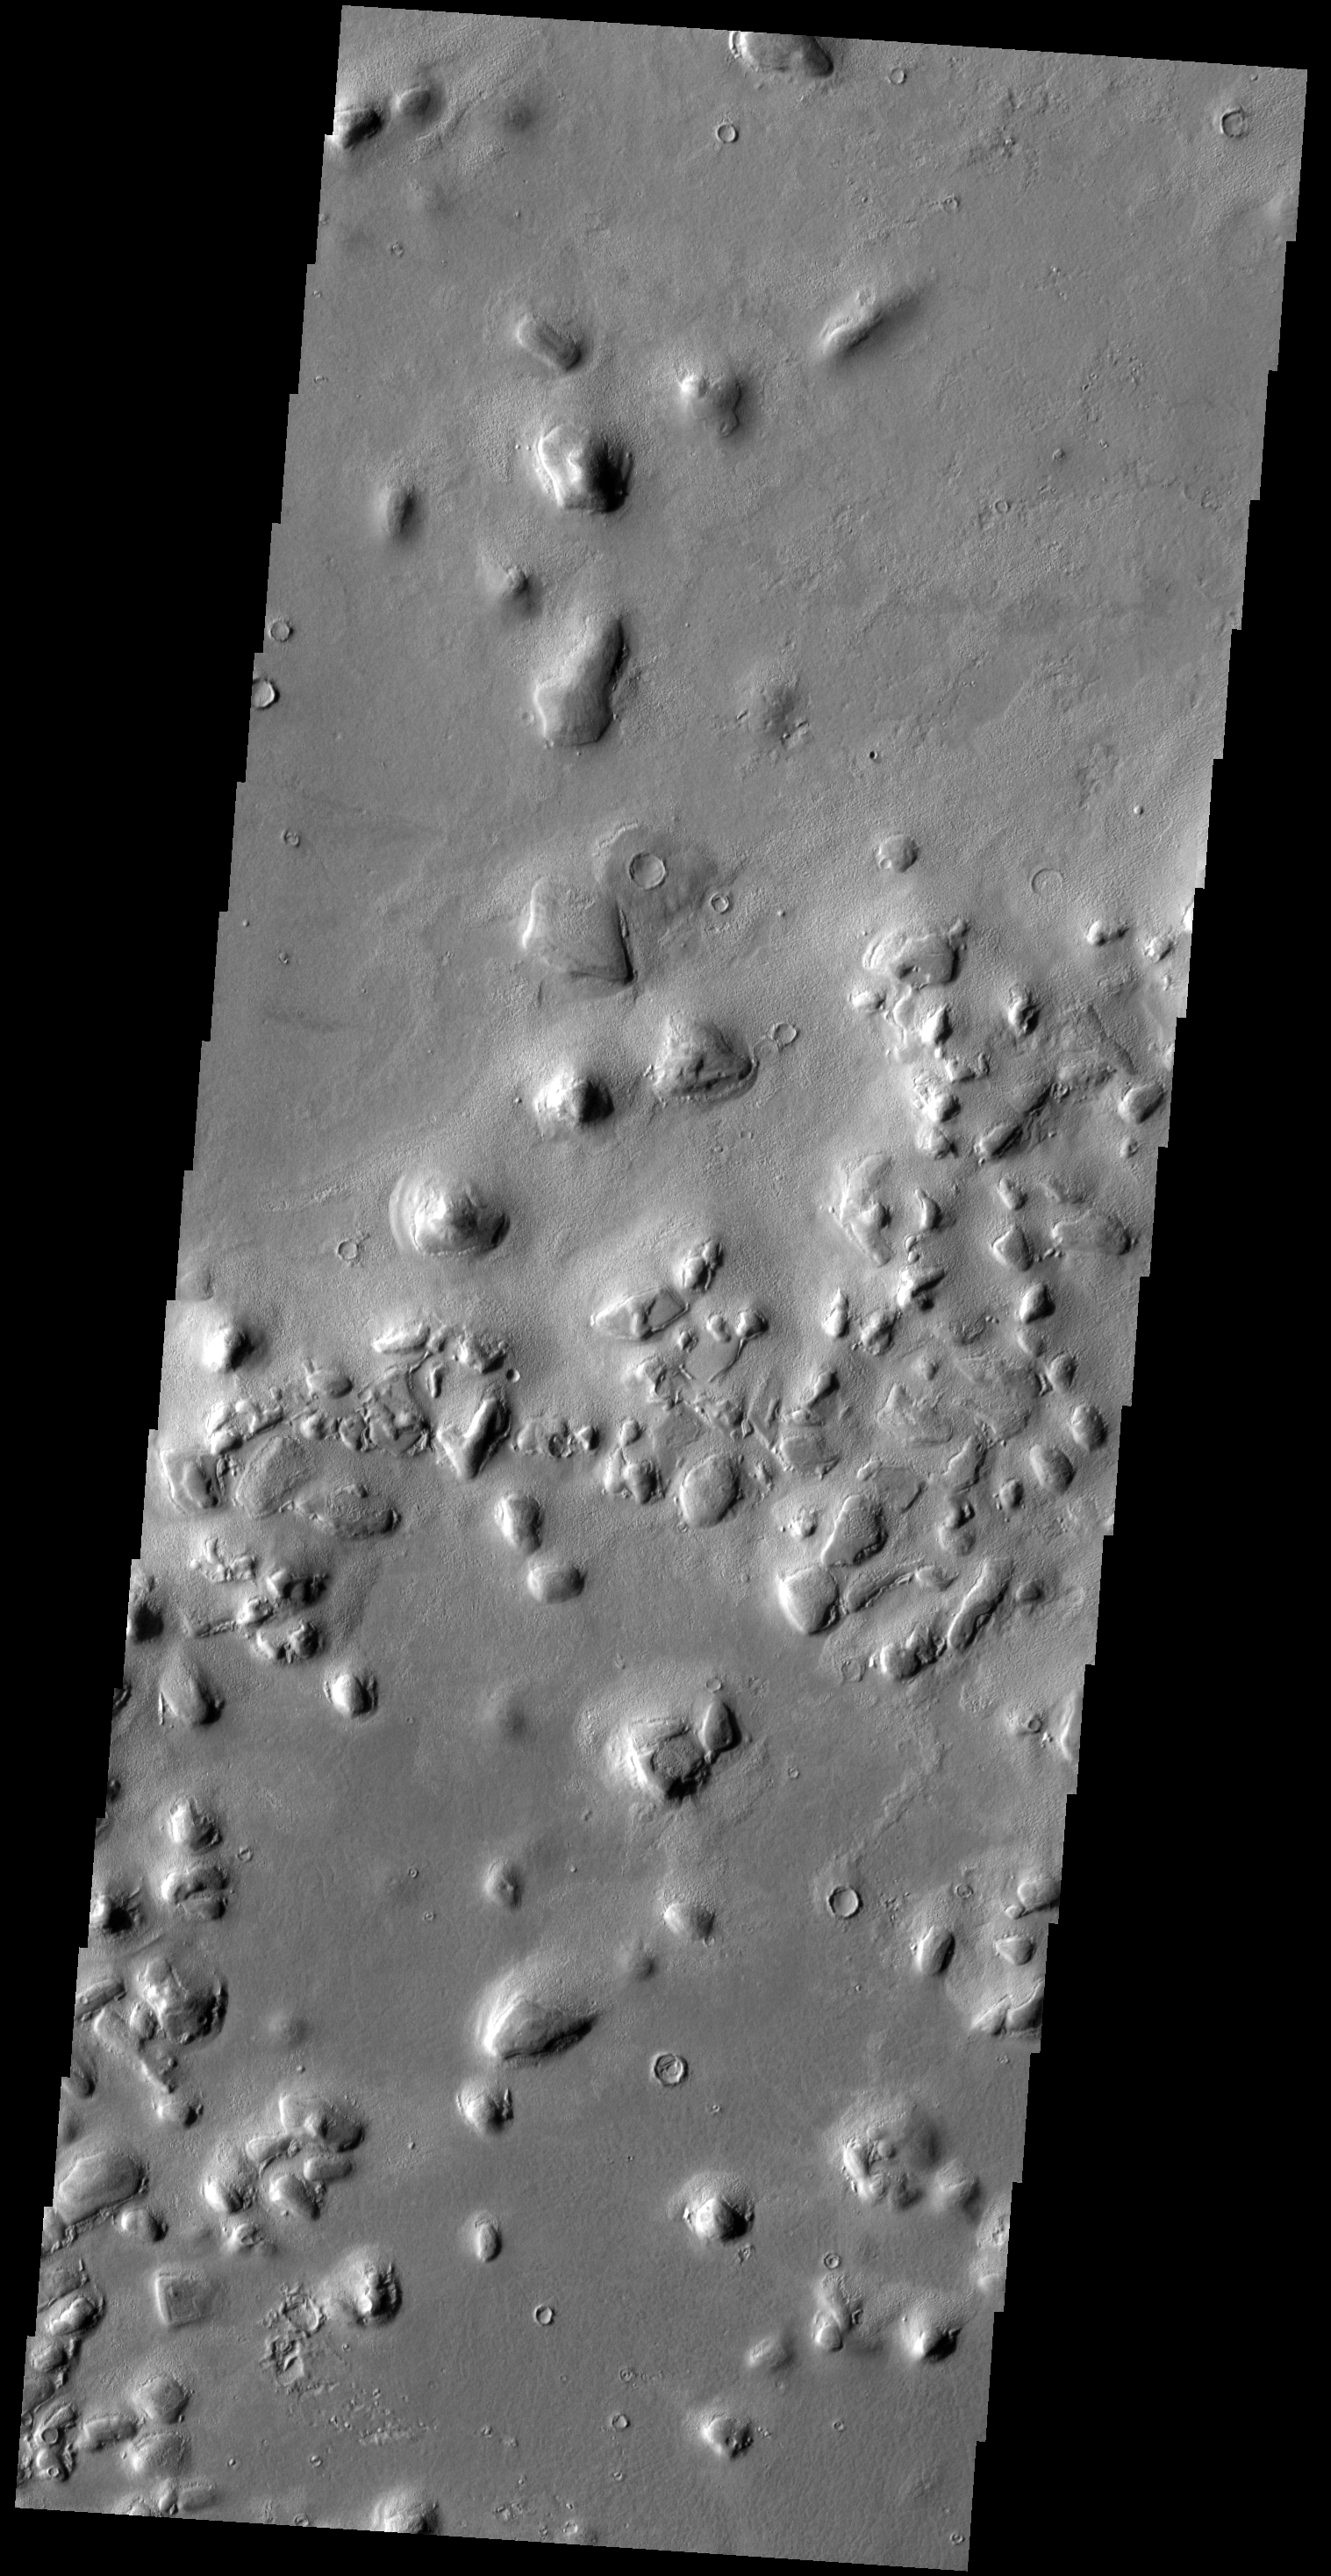

Colles

The term “colles” means hills. The hills in this VIS image are located on the northern plains near Phlegra Dorsa.

Credit: NASA/JPL-Caltech/ASU